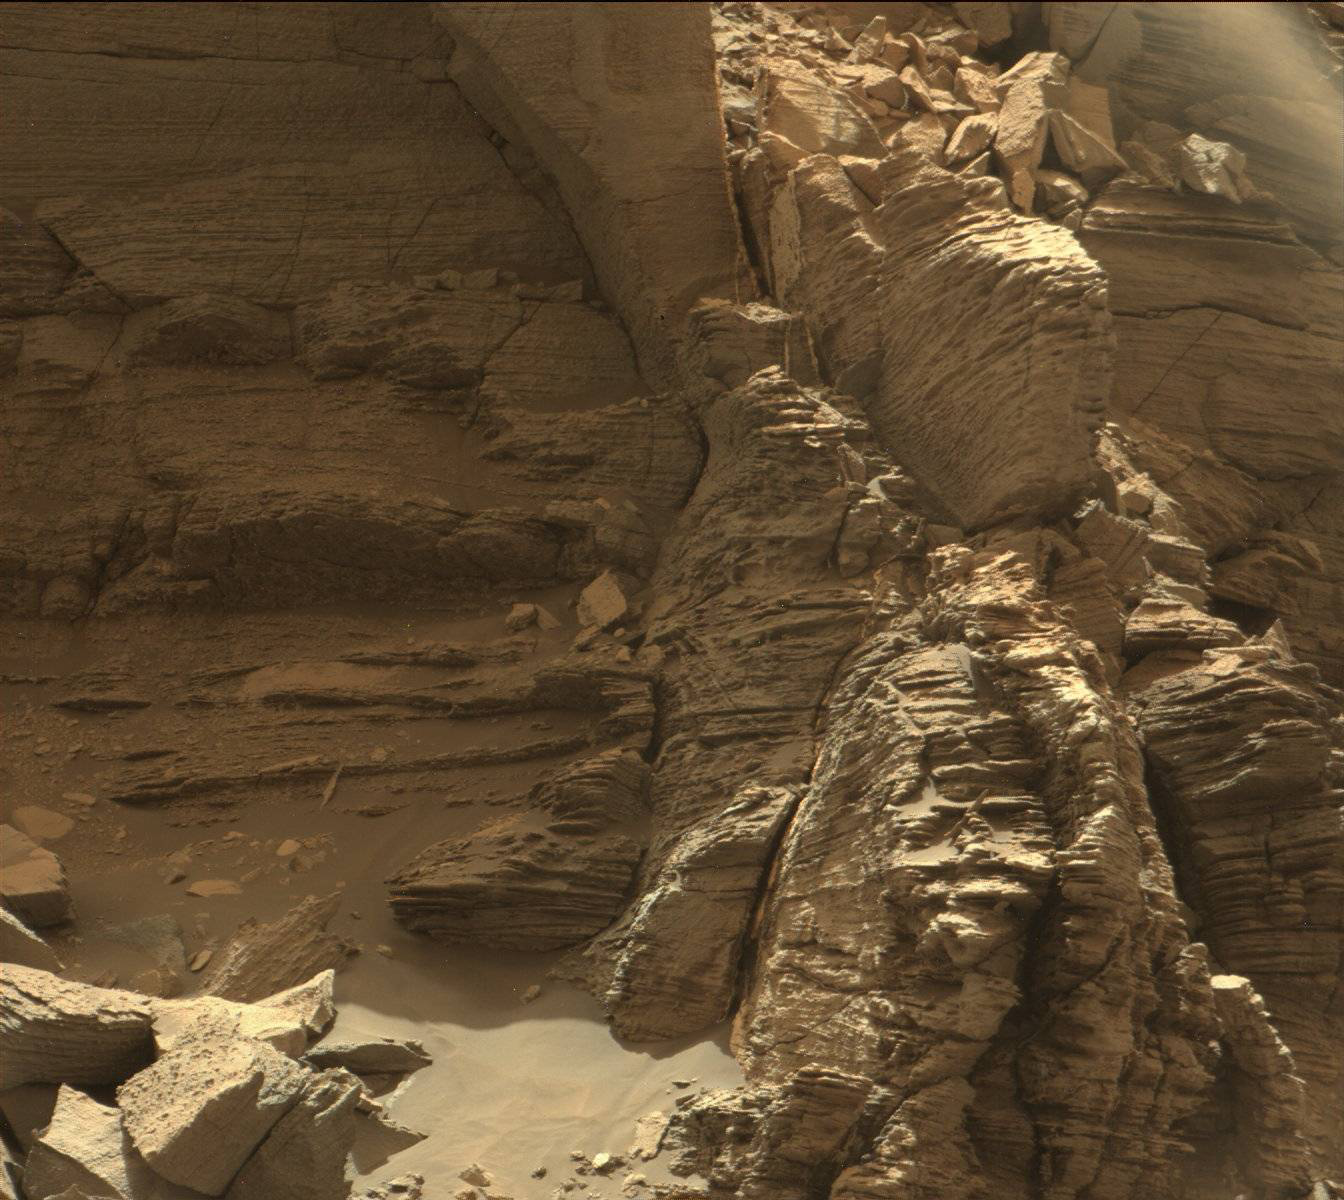

Farewell to Murray Buttes (Image 4)

This view from the Mast Camera (Mastcam) in NASA’s Curiosity Mars rover shows an outcrop with finely layered rocks within the “Murray Buttes” region on lower Mount Sharp.

The buttes and mesas rising above the surface in this area are eroded remnants of ancient sandstone that originated when winds deposited sand after lower Mount Sharp had formed. Curiosity closely examined that layer — called the “Stimson formation” — during the first half of 2016, while crossing a feature called “Naukluft Plateau” between two exposures of the Murray formation. The layering within the sandstone is called “cross-bedding” and indicates that the sandstone was deposited by wind as migrating sand dunes.

The image was taken on Sept. 8, 2016, during the 1454th Martian day, or sol, of Curiosity’s work on Mars.

Malin Space Science Systems, San Diego, built and operates the rover’s Mastcam. NASA’s Jet Propulsion Laboratory, a division of Caltech in Pasadena, manages the Mars Science Laboratory Project for NASA’s Science Mission Directorate, Washington. JPL designed and built the project’s Curiosity rover.

Credit: NASA/JPL-Caltech/MSSS